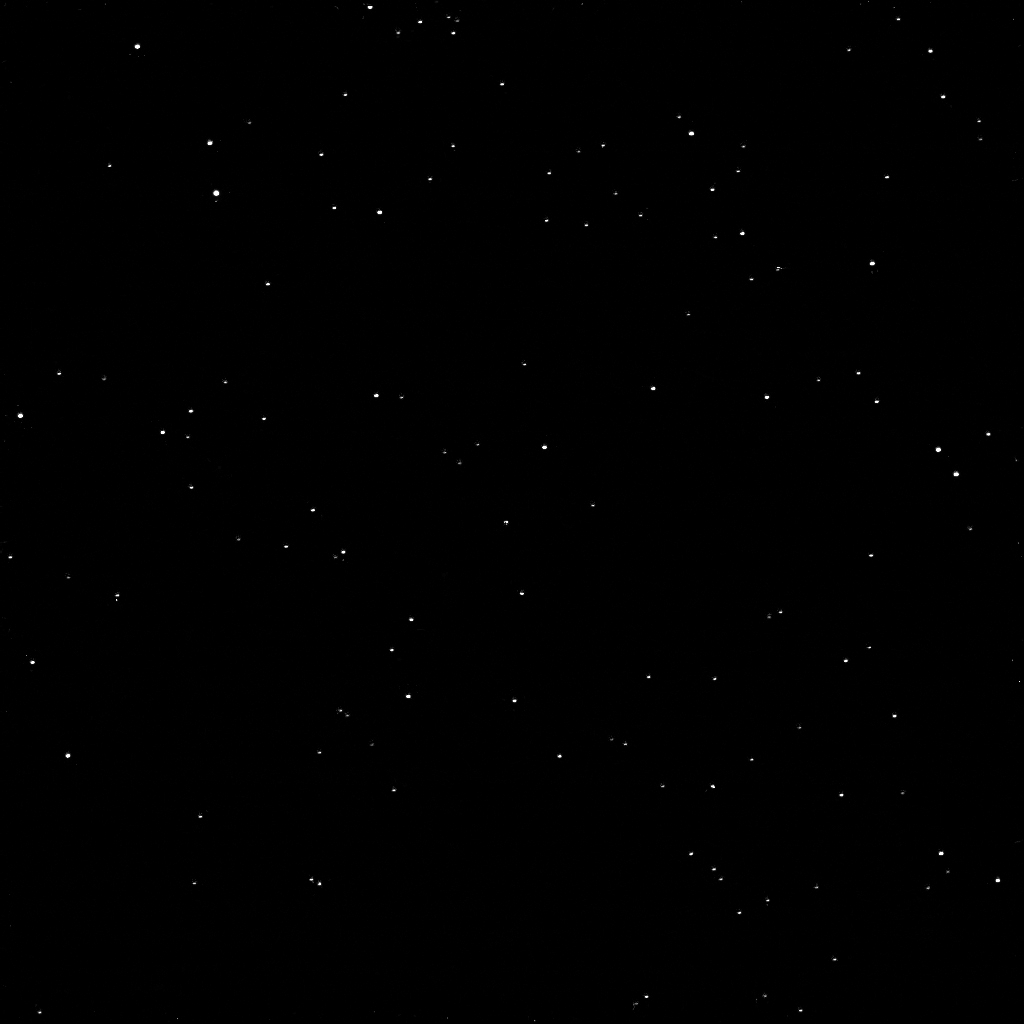

Pluto Seen from Saturn

Annotated Image

As one NASA spacecraft sailed past the distant ice world of Pluto, collecting never-before-seen vistas and invaluable science data, another spacecraft turned its gaze in that direction from its outpost at Saturn. NASA’s Cassini spacecraft took a momentary break from its duties to capture this far-off portrait around the time of the New Horizons encounter with Pluto.

The image was taken within a few minutes of New Horizons’ closest approach to Pluto. After New Horizons, Cassini was the closest spacecraft to Pluto at the time of the flyby.

Pluto is the bright dot closest to the center of the field of stars seen in this view. A labeled version of the image, indicating Pluto’s position, is also presented here. The four stars identified in the labeled view have visual magnitudes between about 11 and 12.

The entire Pluto system — the dwarf planet and all of its moons — is below the resolution of this image, thus the small bright specks near the main dot representing Pluto are likely noise (possibly due to what astronomers call the point-spread function). Charon and the other moons would not be resolved at this scale.

The image was obtained using the Cassini spacecraft narrow-angle camera on July 14, 2015 at a distance of about 2.4 billion miles (3.9 billion kilometers) from Pluto.

The Cassini mission is a cooperative project of NASA, ESA (the European Space Agency) and the Italian Space Agency. The Jet Propulsion Laboratory, a division of the California Institute of Technology in Pasadena, manages the mission for NASA’s Science Mission Directorate, Washington. The Cassini orbiter and its two onboard cameras were designed, developed and assembled at JPL. The imaging operations center is based at the Space Science Institute in Boulder, Colorado.

Credit: NASA/JPL-Caltech/Space Science Institute